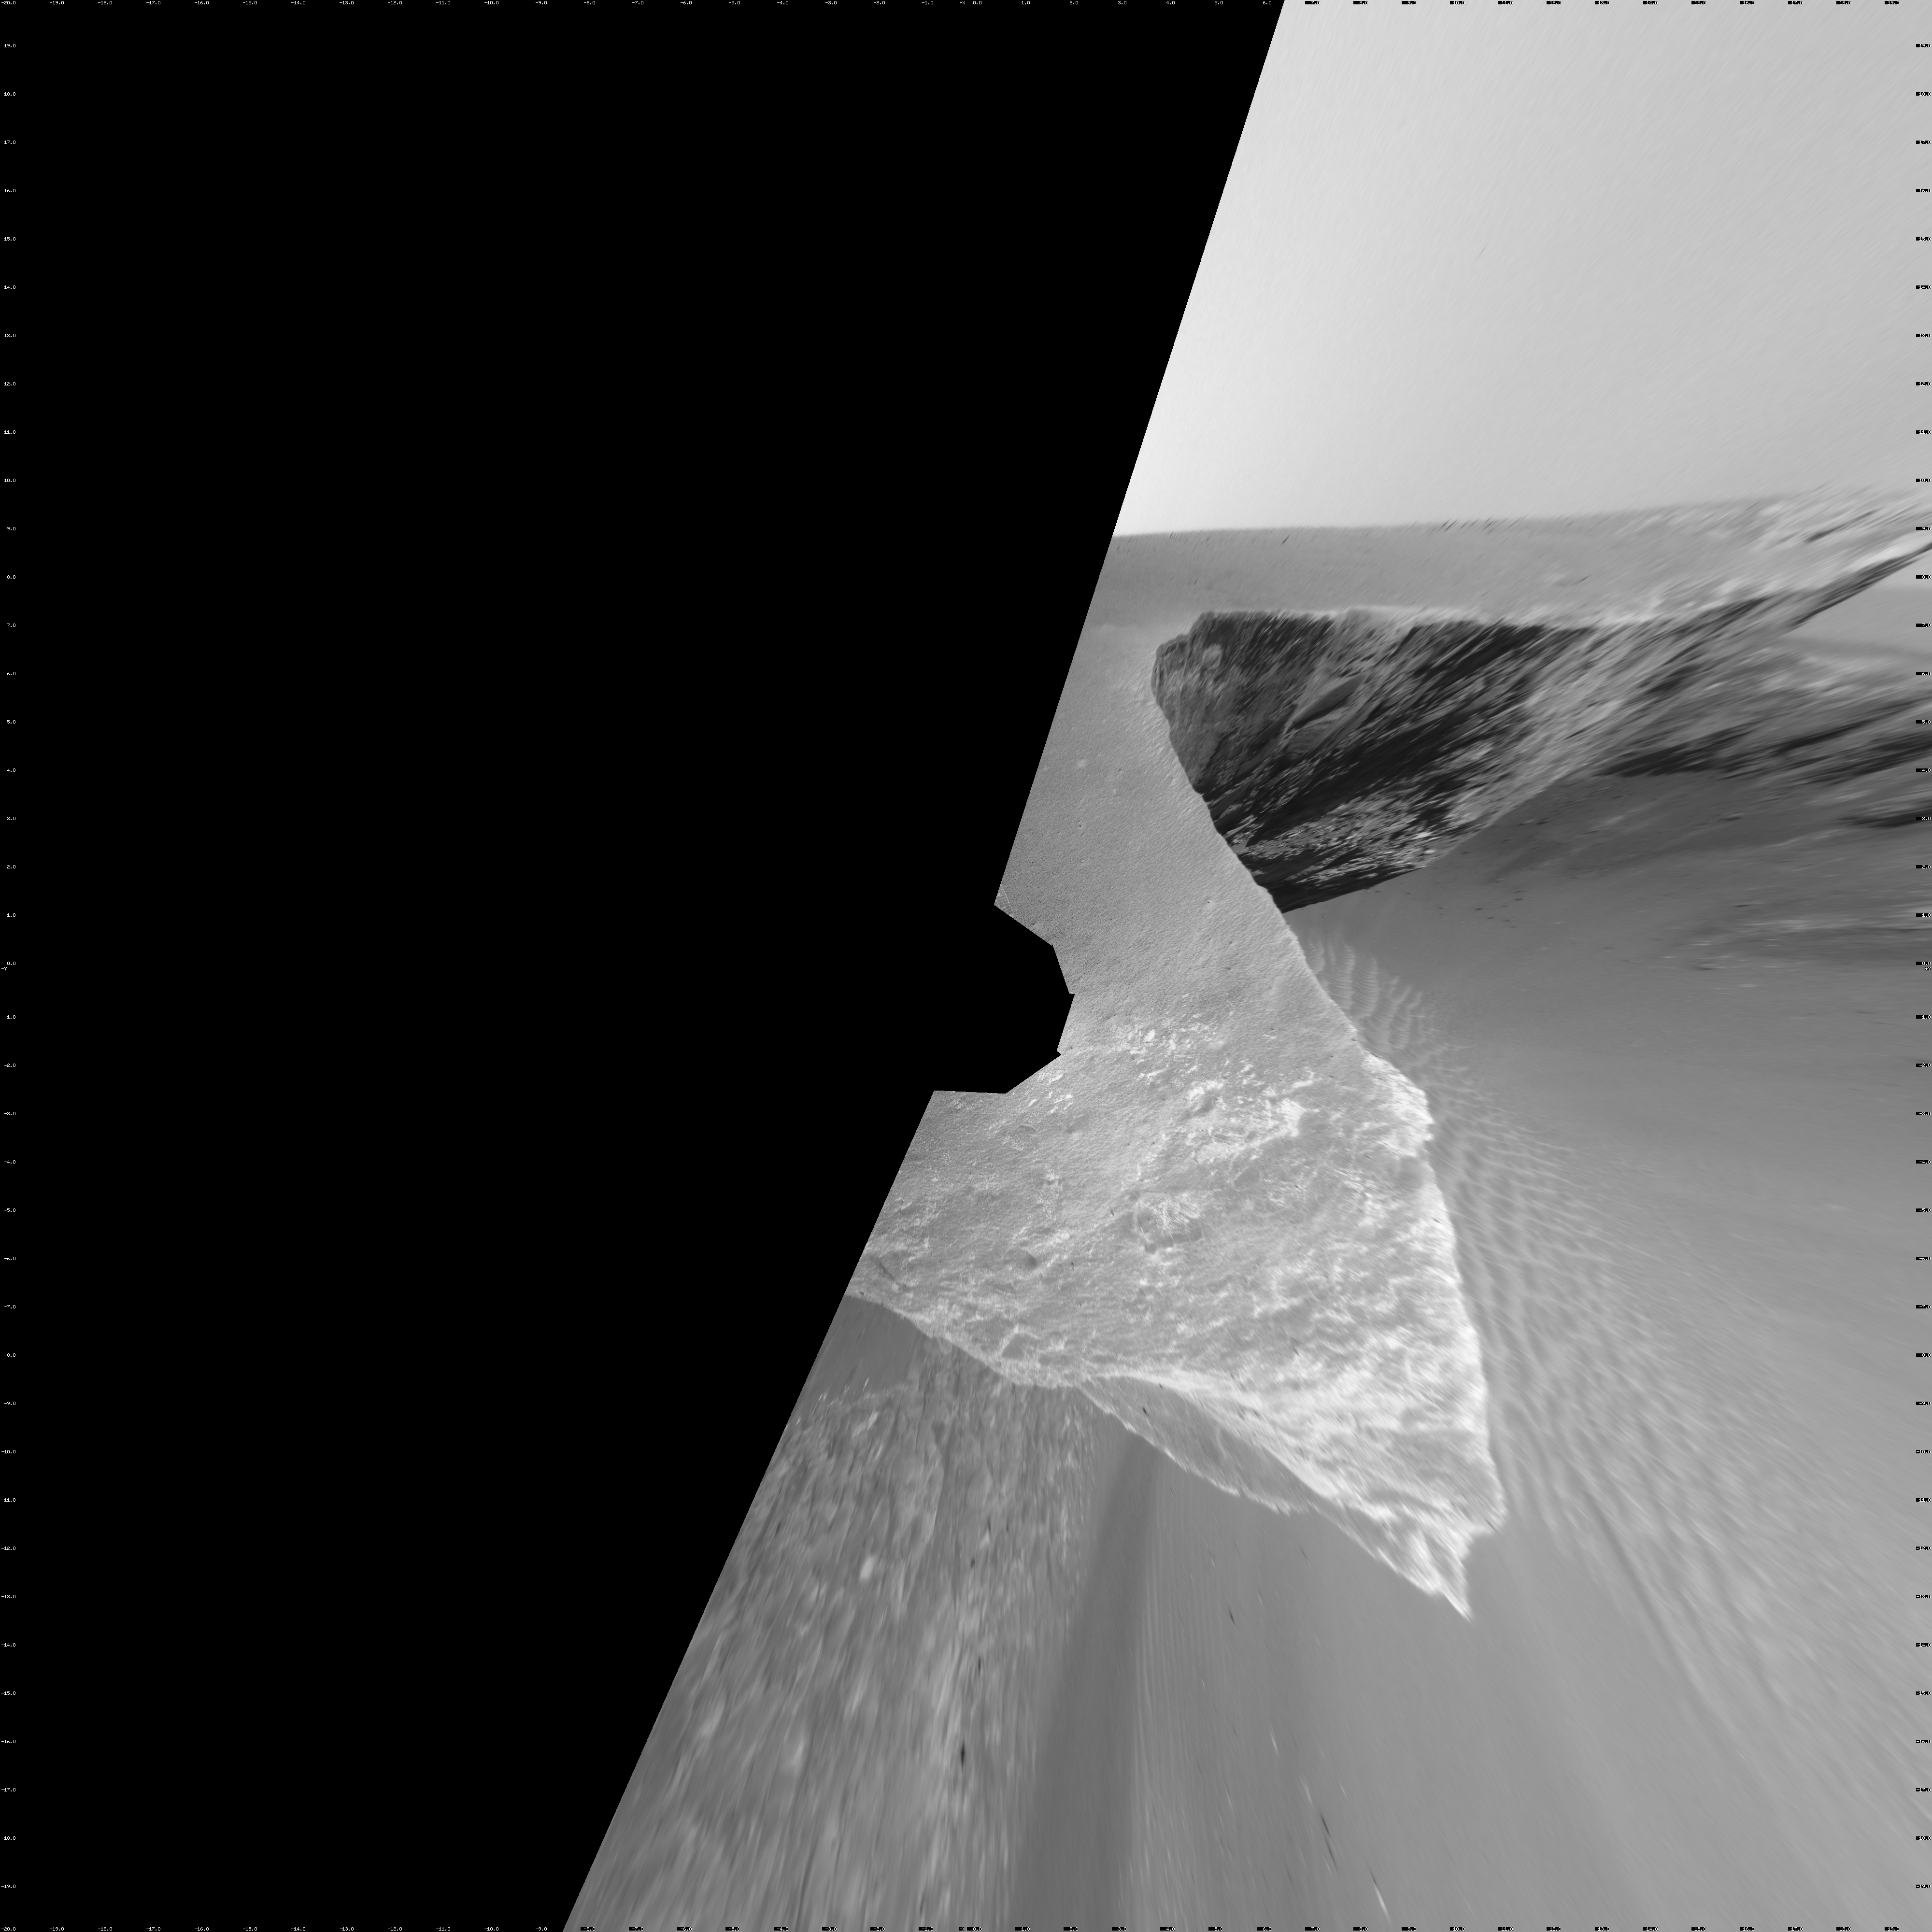

Opportunity’s View, Sol 958 (Vertical)

NASA’s Mars Exploration Rover Opportunity used its navigation camera to take the images combined into this stereo view of the rover’s surroundings the 958th sol, or Martian day, of its surface mission (Oct. 4, 2006).

This view is presented as a vertical projection with geometric seam correction.

Credit: NASA/JPL-Caltech